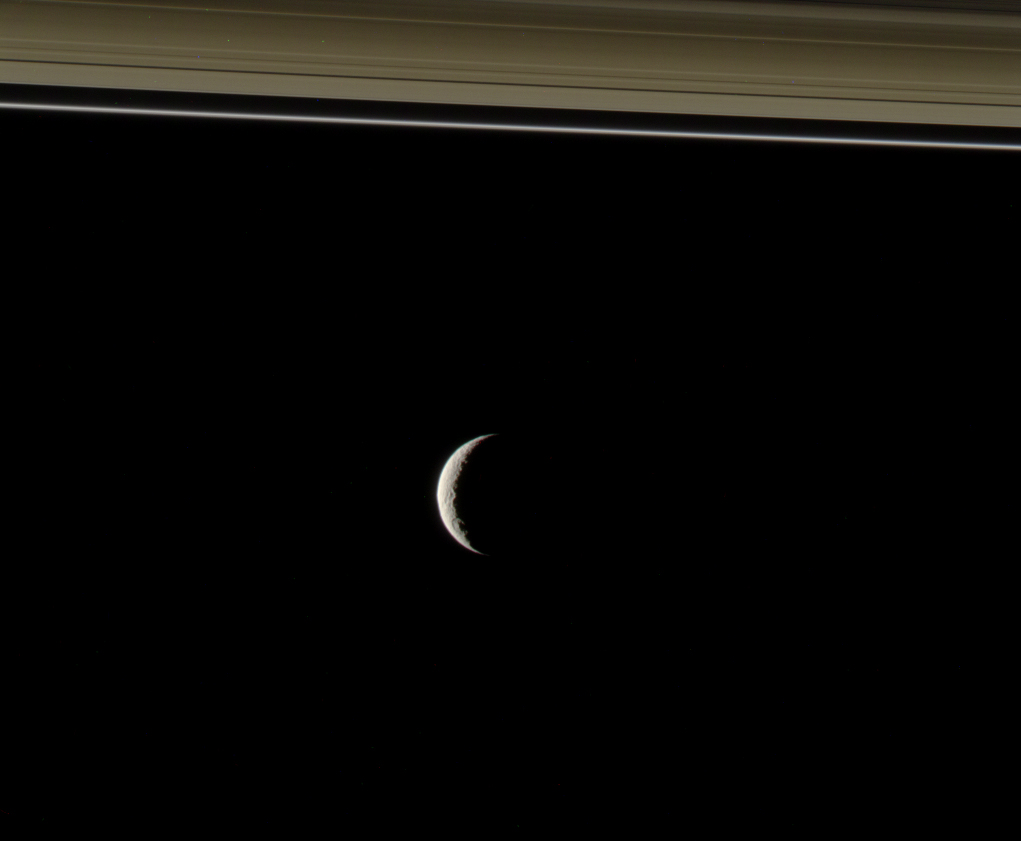

Cold Light from Afar

Cassini peers toward the distant, icy plains of Saturn’s moon Tethys. The planet’s A and F rings slice across the top of this view.

This view of Tethys represents “Target 2” in the fall 2009 edition of the Cassini Scientist for a Day contest. (See http://saturn.jpl.nasa.gov/education/scientistforaday8thedition/.) The contest is designed to give students a taste of life as a scientist by challenging them to write an essay describing the value of one target choice among three for Cassini to image.

Images taken using red, blue and green spectral filters were combined to create this color view. The images were acquired with the Cassini wide-angle camera on Oct. 11, 2009 at a distance of 1.4 million kilometers (900,000 miles) from Tethys.

The Cassini-Huygens mission is a cooperative project of NASA, the European Space Agency and the Italian Space Agency. The Jet Propulsion Laboratory, a division of the California Institute of Technology in Pasadena, manages the mission for NASA’s Science Mission Directorate, Washington, D.C. The Cassini orbiter and its two onboard cameras were designed, developed and assembled at JPL.

Credit: NASA/JPL